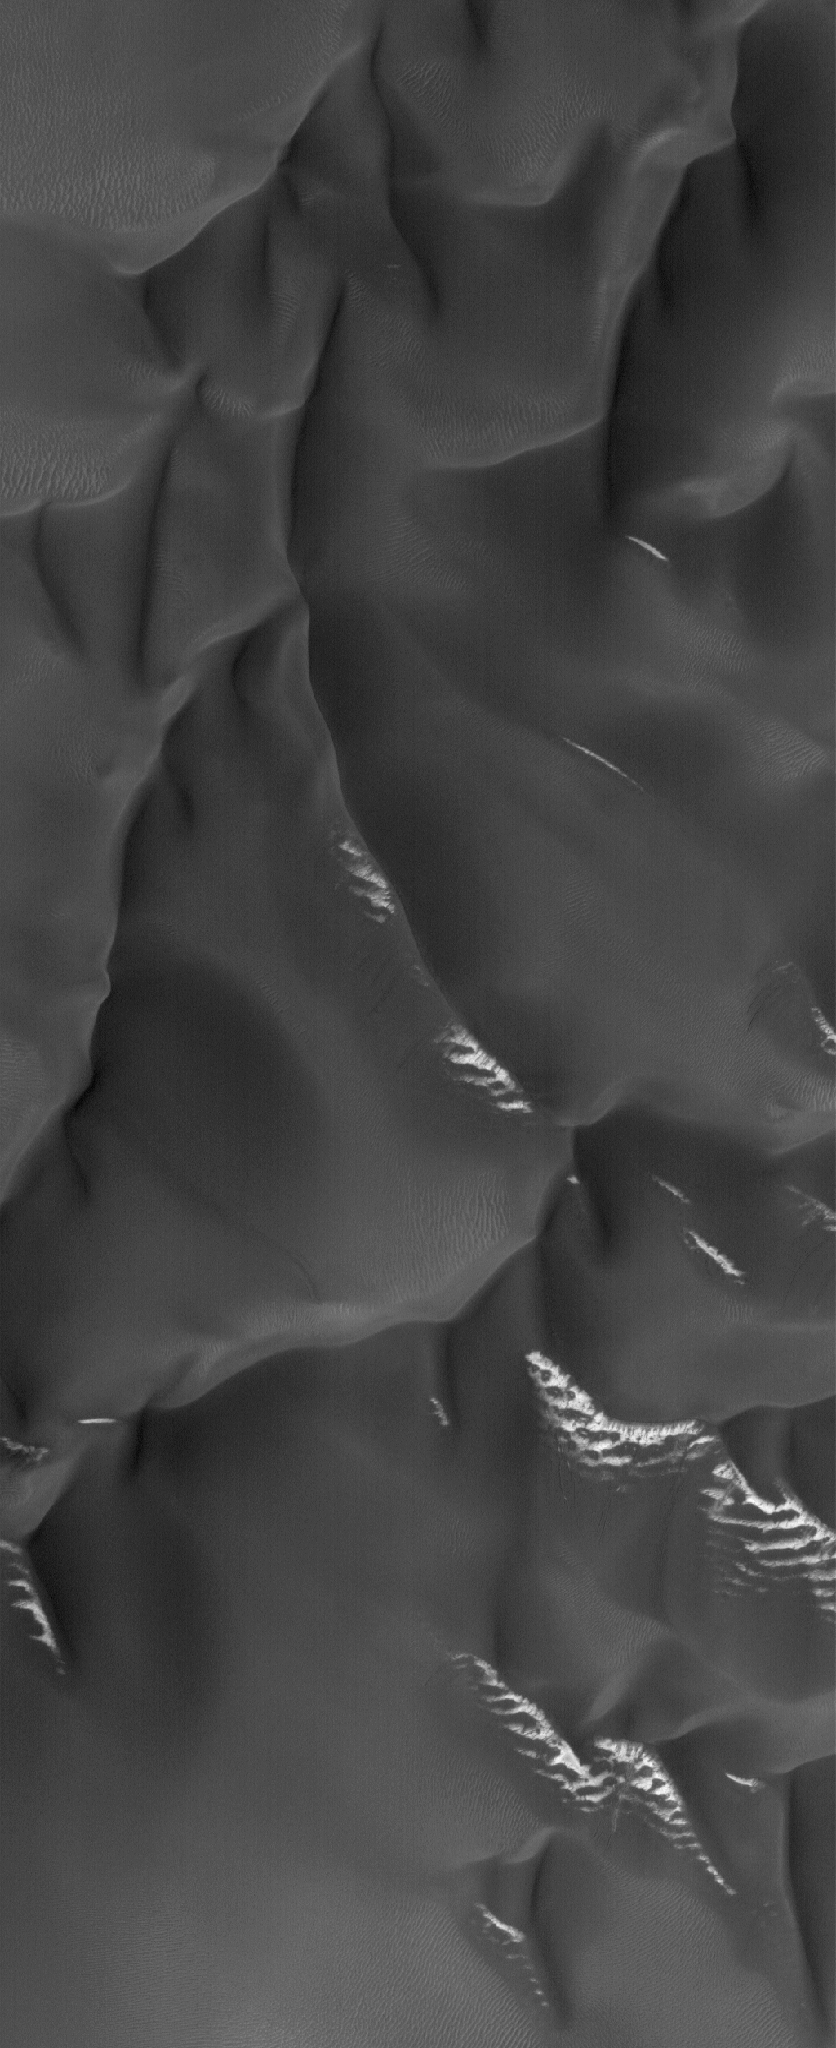

Frost on Dunes

18 March 2005
This Mars Global Surveyor (MGS) Mars Orbiter Camera (MOC) image shows dark dunes on a crater floor during the southern spring. Some of the dunes have frost on their south-facing slopes.

Location near: 52.3°S, 326.7°W
Image width: ~3 km (~1.9 mi)
Illumination from: upper left
Season: Southern Spring

Credit: NASA/JPL/Malin Space Science Systems